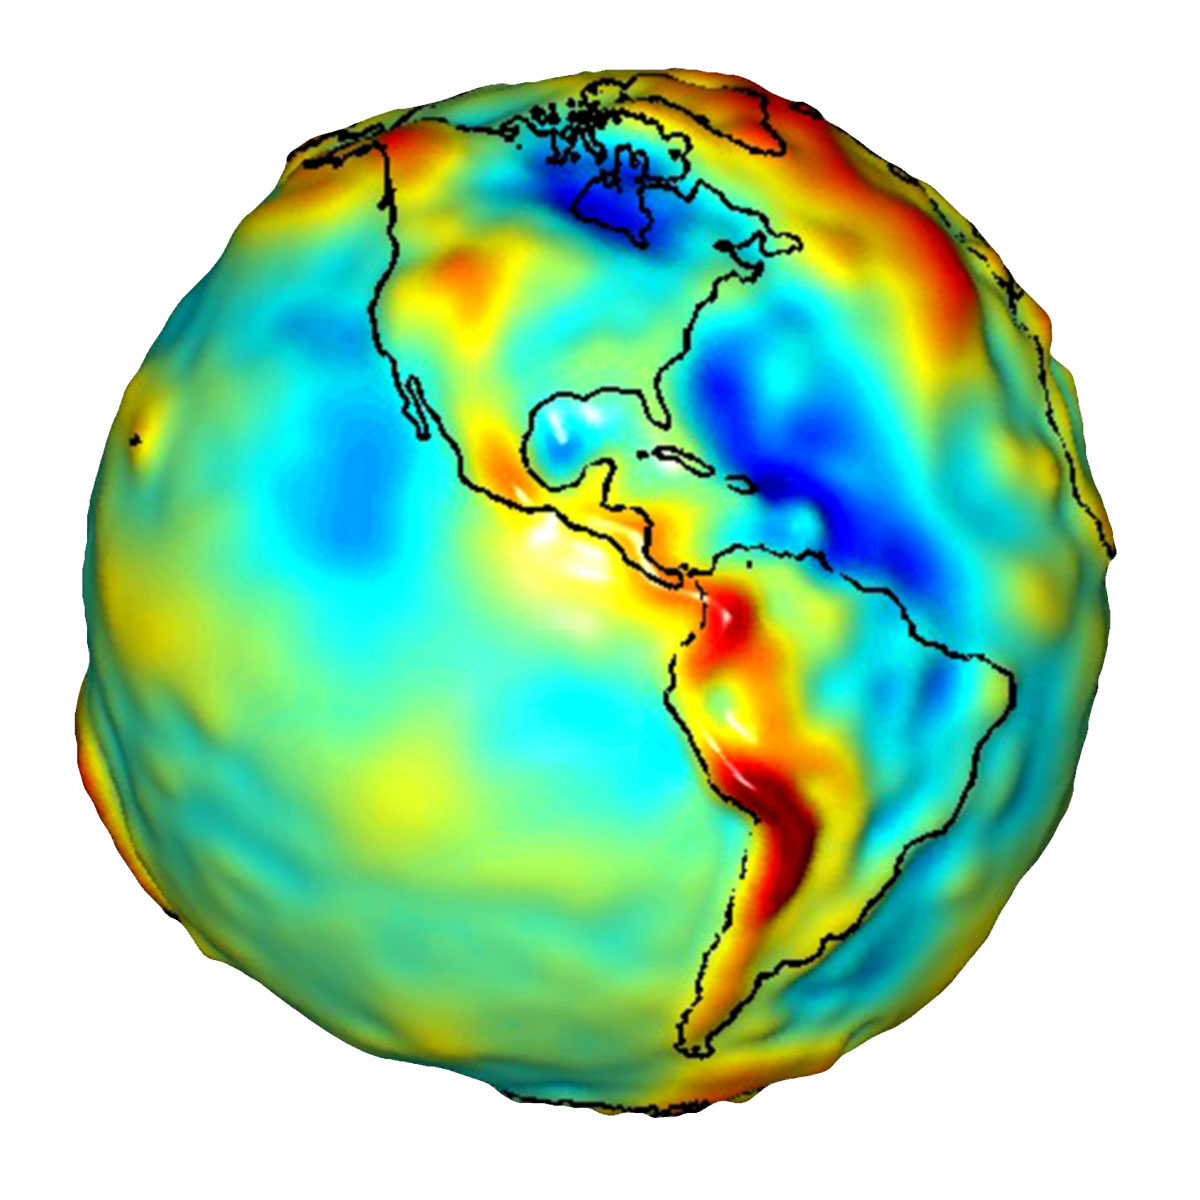

Global Gravity: North and South America

This visualization of a gravity model was created with data from NASA’s Gravity Recovery and Climate Experiment (GRACE) and shows variations in the gravity field across the Americas.

Gravity is determined by mass. Earth’s mass is not distributed equally, and it also changes over time.

The colors in this image represent the gravity anomalies measured by GRACE. One can define standard gravity as the value of gravity for a perfectly smooth ‘idealized’ Earth, and the gravity ‘anomaly’ is a measure of how actual gravity deviates from this standard. Red shows the areas where gravity is stronger than the smooth, standard value and blue reveals areas where gravity is weaker.

GRACE is a collaborative endeavor involving the Center for Space Research at the University of Texas, Austin; NASA’s Jet Propulsion Laboratory, Pasadena, Calif.; the German Space Agency and the German Research Center for Geosciences, Potsdam.

Credit: NASA/JPL/University of Texas Center for Space Research